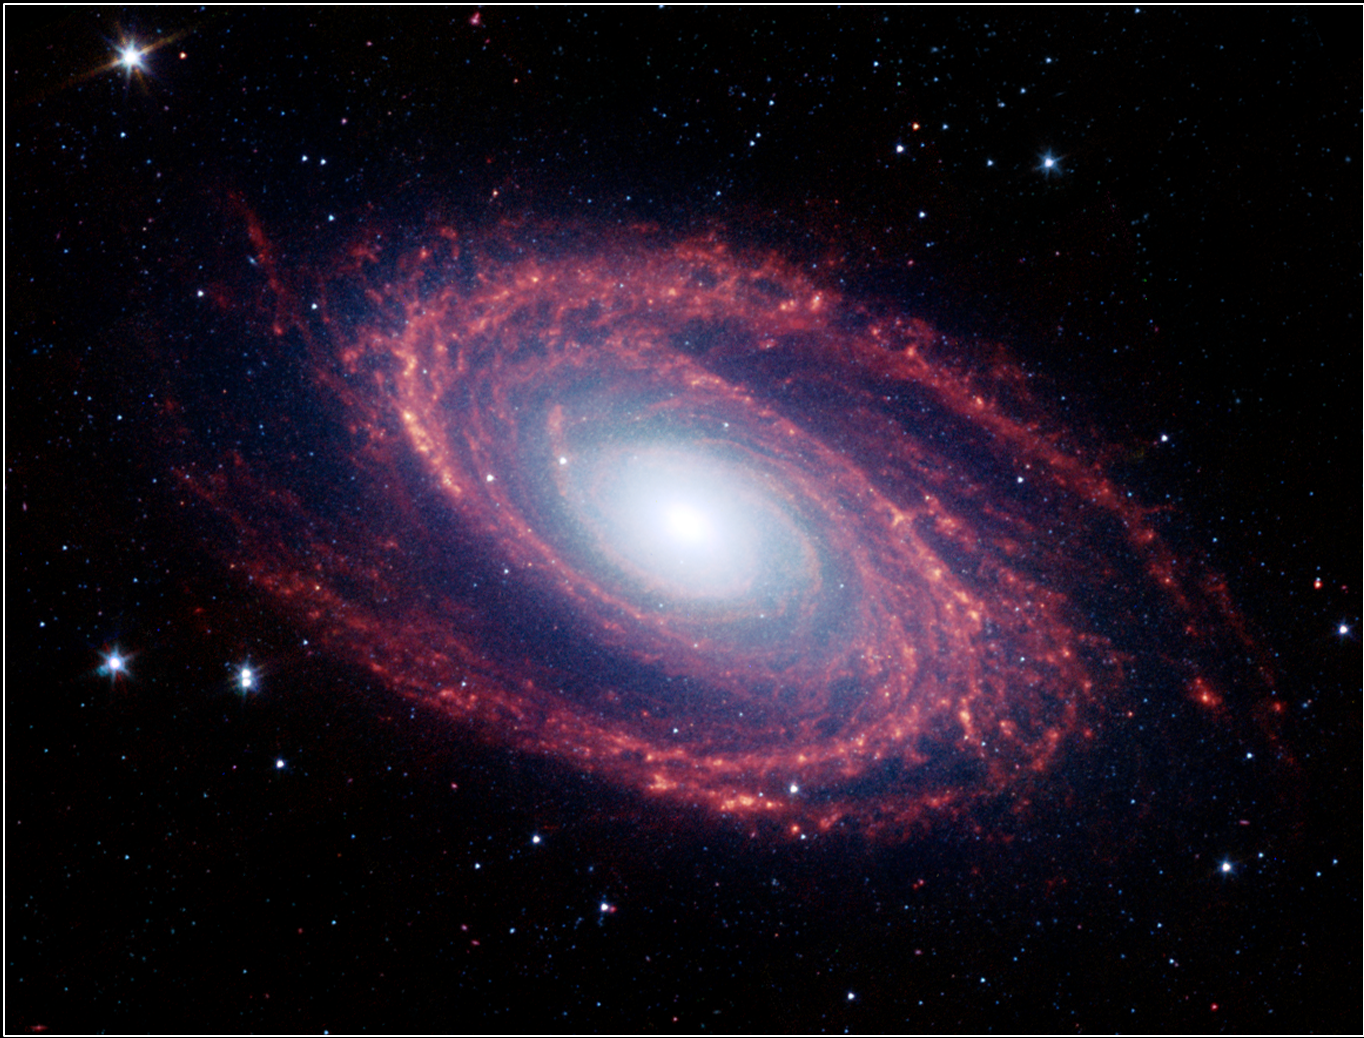

Short-Wavelength Infrared Views of Messier 81

The magnificent spiral arms of the nearby galaxy Messier 81 are highlighted in this NASA Spitzer Space Telescope image. Located in the northern constellation of Ursa Major (which also includes the Big Dipper), this galaxy is easily visible through binoculars or a small telescope. M81 is located at a distance of 12 million light-years from Earth.

Because of its proximity, M81 provides astronomers with an enticing opportunity to study the anatomy of a spiral galaxy in detail. The unprecedented spatial resolution and sensitivity of Spitzer at infrared wavelengths show a clear separation between the several key constituents of the galaxy: the old stars, the interstellar dust heated by star formation activity, and the embedded sites of massive star formation. The infrared images also permit quantitative measurements of the galaxy’s overall dust content, as well as the rate at which new stars are being formed.

The infrared image was obtained by Spitzer’s infrared array camera. It is a four-color composite of invisible light, showing emissions from wavelengths of 3.6 microns (blue), 4.5 microns (green), 5.8 microns (yellow) and 8.0 microns (red). Winding outward from the bluish-white central bulge of the galaxy, where old stars predominate and there is little dust, the grand spiral arms are dominated by infrared emission from dust. Dust in the galaxy is bathed by ultraviolet and visible light from the surrounding stars. Upon absorbing an ultraviolet or visible-light photon, a dust grain is heated and re-emits the energy at longer infrared wavelengths. The dust particles, composed of silicates (which are chemically similar to beach sand) and polycyclic aromatic hydrocarbons, trace the gas distribution in the galaxy. The well-mixed gas (which is best detected at radio wavelengths) and dust provide a reservoir of raw materials for future star formation.

The infrared-bright clumpy knots within the spiral arms denote where massive stars are being born in giant H II (ionized hydrogen) regions. The 8-micron emission traces the regions of active star formation in the galaxy. Studying the locations of these regions with respect to the overall mass distribution and other constituents of the galaxy (e.g., gas) will help identify the conditions and processes needed for star formation. With the Spitzer observations, this information comes to us without complications from absorption by cold dust in the galaxy, which makes interpretation of visible-light features uncertain.

The white stars scattered throughout the field of view are foreground stars within our own Milky Way galaxy.

Credit: NASA/JPL/Caltech/Harvard-Smithsonian Center for Astrophysics